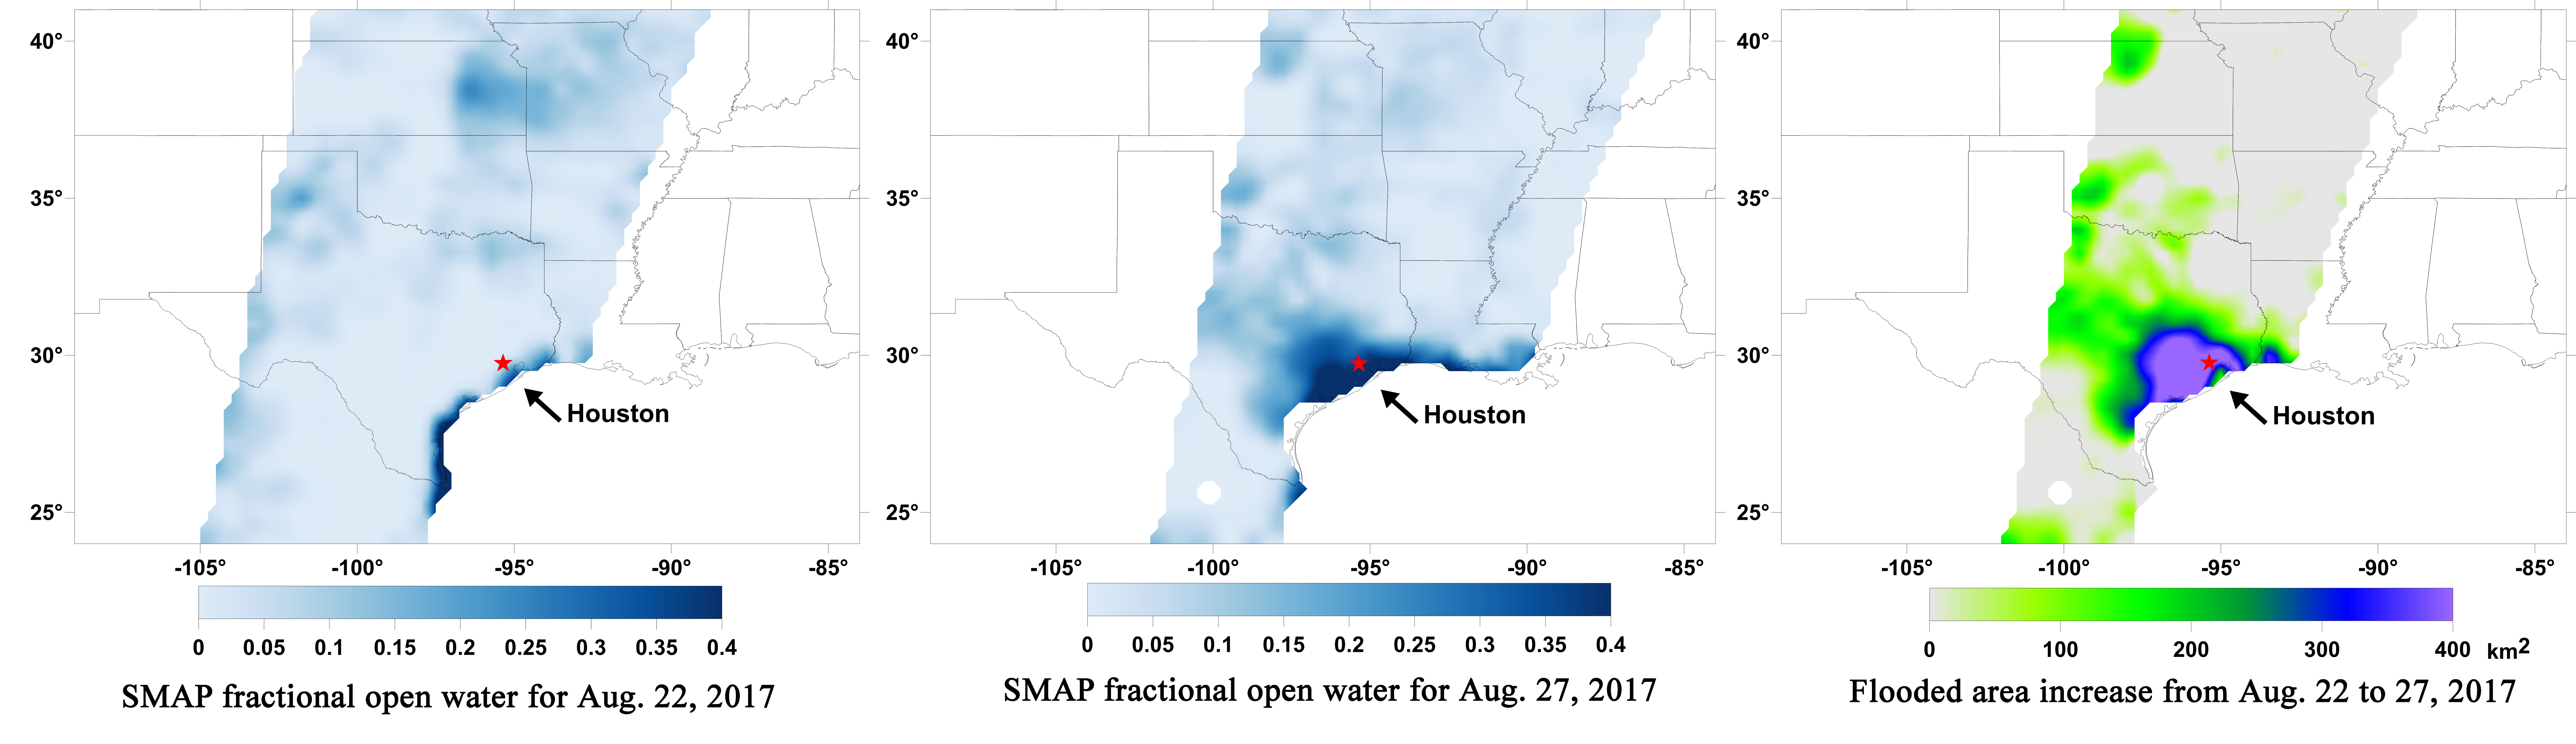

Surface Flooding from Hurricane Harvey Shown in New SMAP Imagery

Aug. 22, 2017

Aug. 27, 2017

Aug. 22-27, 2017

A new series of images generated with data from NASA’s Soil Moisture Active Passive (SMAP) satellite illustrate the surface flooding caused by Hurricane Harvey from before its initial landfall through August 27, 2017. The SMAP observations detect the proportion of the ground covered by surface water within the satellite’s field of view. The sequence of images depicts successive satellite orbital swath observations showing the surface water conditions on August 22, before Harvey’s landfall (left), and then on Aug. 27, two days after landfall (middle). The resulting increase in surface flooding from record rainfall over the three-day period, shown at right, depicts regionally heavy flooding around the Houston metropolitan area. The hardest hit areas (blue and purple shades) cover more than 23,000 square miles (about 59,600 square kilometers) and indicate a more than 1,000-fold increase in surface water cover from rainfall-driven flooding. SMAP’s low-frequency (L-band) microwave radiometer features enhanced capabilities for detecting surface water changes in nearly all weather conditions and under low-to-moderate vegetation cover. The satellite provides global coverage with one to three-day repeat sampling, which is well suited for monitoring dynamic inland waters around the world.

SMAP is managed for NASA’s Science Mission Directorate in Washington by NASA’s Jet Propulsion Laboratory in Pasadena, California, and NASA’s Goddard Space Flight Center in Greenbelt, Maryland. JPL is managed for NASA by Caltech. A consortium of researchers from other universities participate on the SMAP science team, including the Massachusetts Institute of Technology in Cambridge; Princeton University in Princeton, New Jersey; and the University of Montana in Missoula, which provided the SMAP surface water imagery.

Credit: NASA/JPL-Caltech/GSFC/University of Montana